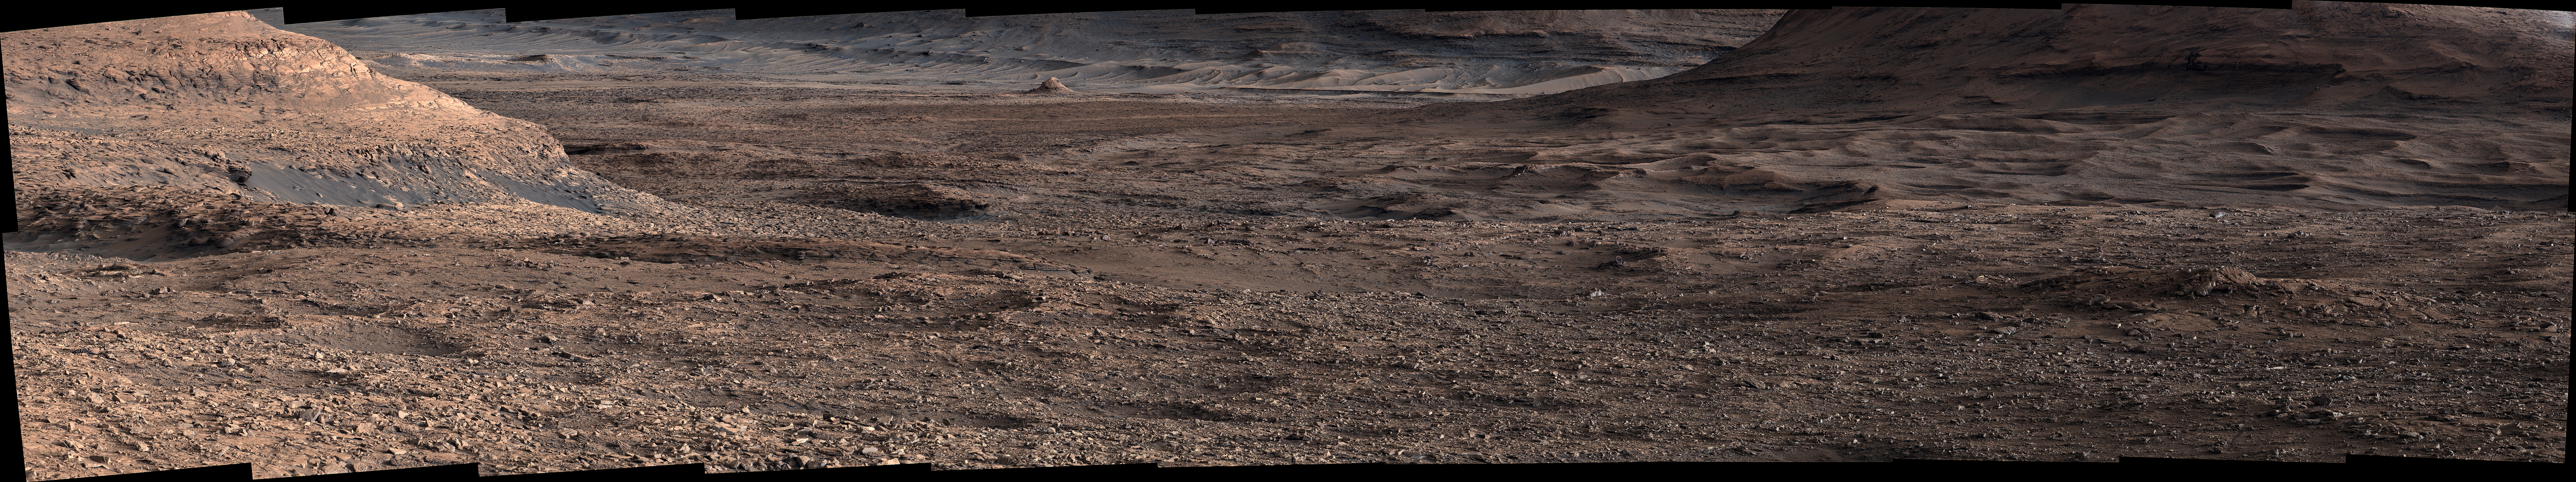

Curiosity Views Boxwork Patterns at a Distance

NASA’s Curiosity Mars rover viewed this expanse while looking out across a region filled with low ridges known as boxwork patterns. The panorama is stitched together from 23 individual images the rover’s Mast Camera, or Mastcam, captured on May 22, 2025 (the 4,536th day, or sol, of the mission). The color in these images has been adjusted to match the lighting conditions as the human eye would see them on Earth.

Figure A is a short video that slowly pans over the right section of the panorama.

When viewed from space, the boxwork patterns look a bit like spiderwebs. They have fascinated scientists since before Curiosity’s 2012 landing on the Red Planet and are believed to have formed from groundwater trickling through rock cracks billions of years ago. Minerals left behind by the water hardened like cement within the rock; after eons of sandblasting by wind, the rock was carved away, revealing networks of resistant ridges within.

Curiosity’s images provide the first up-close views of the boxwork region, which is located in the foothills of Mount Sharp, a 3-mile-tall (5-kilometer-tall) mountain the rover has been ascending since 2014.

Curiosity was built by NASA’s Jet Propulsion Laboratory, which is managed by Caltech in Pasadena, California. JPL leads the mission on behalf of NASA’s Science Mission Directorate in Washington as part of NASA’s Mars Exploration Program portfolio. Malin Space Science Systems in San Diego built and operates Mastcam.

Credit: NASA/JPL-Caltech/MSSS